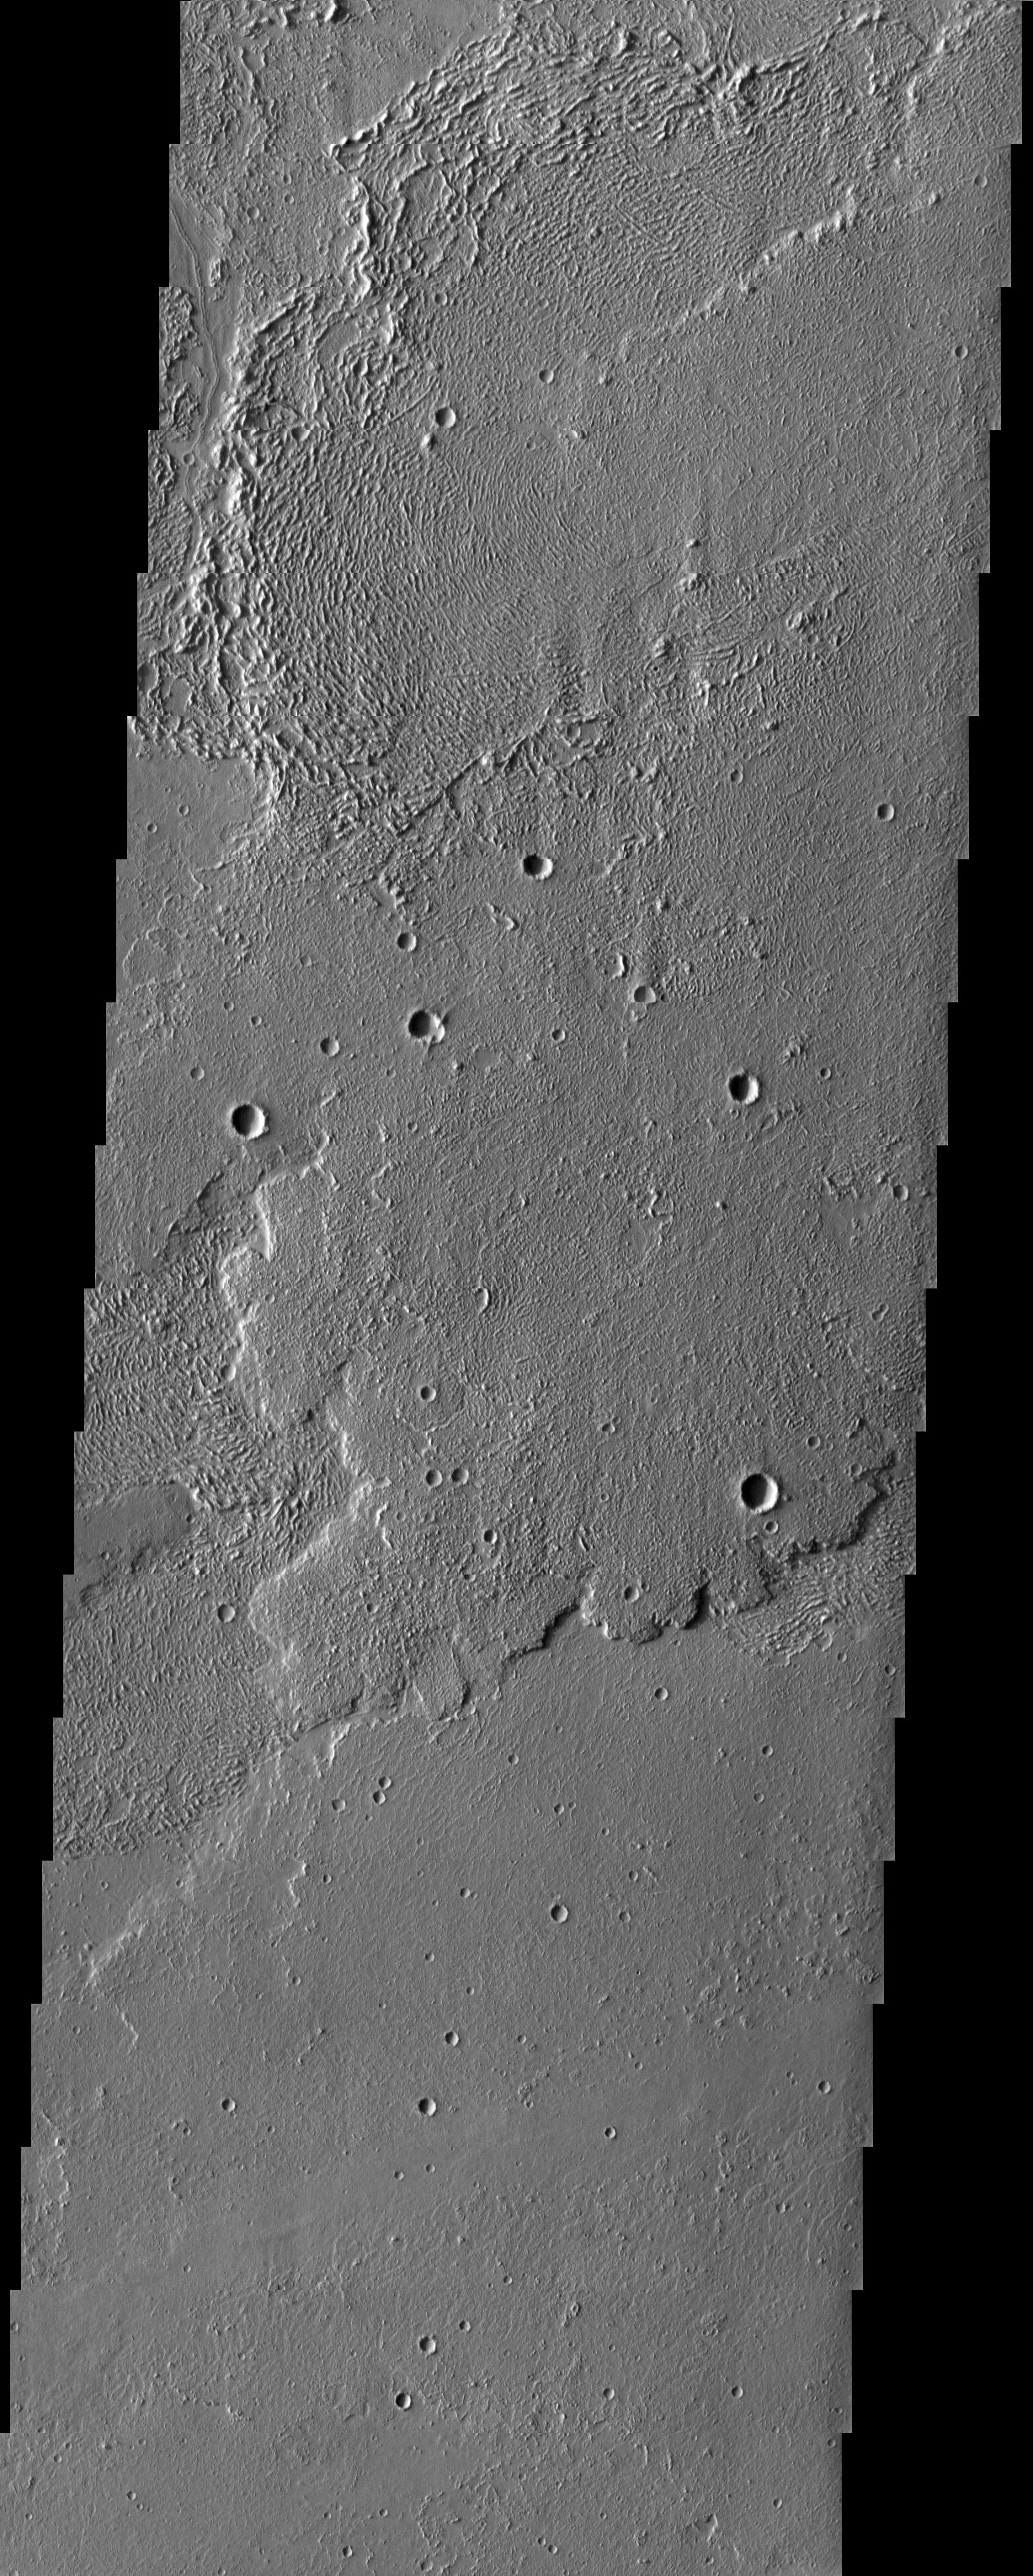

Daedalia Planum

Interesting textures on lava flows in Daedalia Planum, southwest of the Tharsis volcanoes.

Note: this THEMIS visual image has not been radiometrically nor geometrically calibrated for this preliminary release. An empirical correction has been performed to remove instrumental effects. A linear shift has been applied in the cross-track and down-track direction to approximate spacecraft and planetary motion. Fully calibrated and geometrically projected images will be released through the Planetary Data System in accordance with Project policies at a later time.

NASA’s Jet Propulsion Laboratory manages the 2001 Mars Odyssey mission for NASA’s Office of Space Science, Washington, D.C. The Thermal Emission Imaging System (THEMIS) was developed by Arizona State University, Tempe, in collaboration with Raytheon Santa Barbara Remote Sensing. The THEMIS investigation is led by Dr. Philip Christensen at Arizona State University. Lockheed Martin Astronautics, Denver, is the prime contractor for the Odyssey project, and developed and built the orbiter. Mission operations are conducted jointly from Lockheed Martin and from JPL, a division of the California Institute of Technology in Pasadena.

Image information: VIS instrument. Latitude -20.3, Longitude 226.1 East (133.9 West). 19 meter/pixel resolution.

Credit: NASA/JPL/Arizona State University